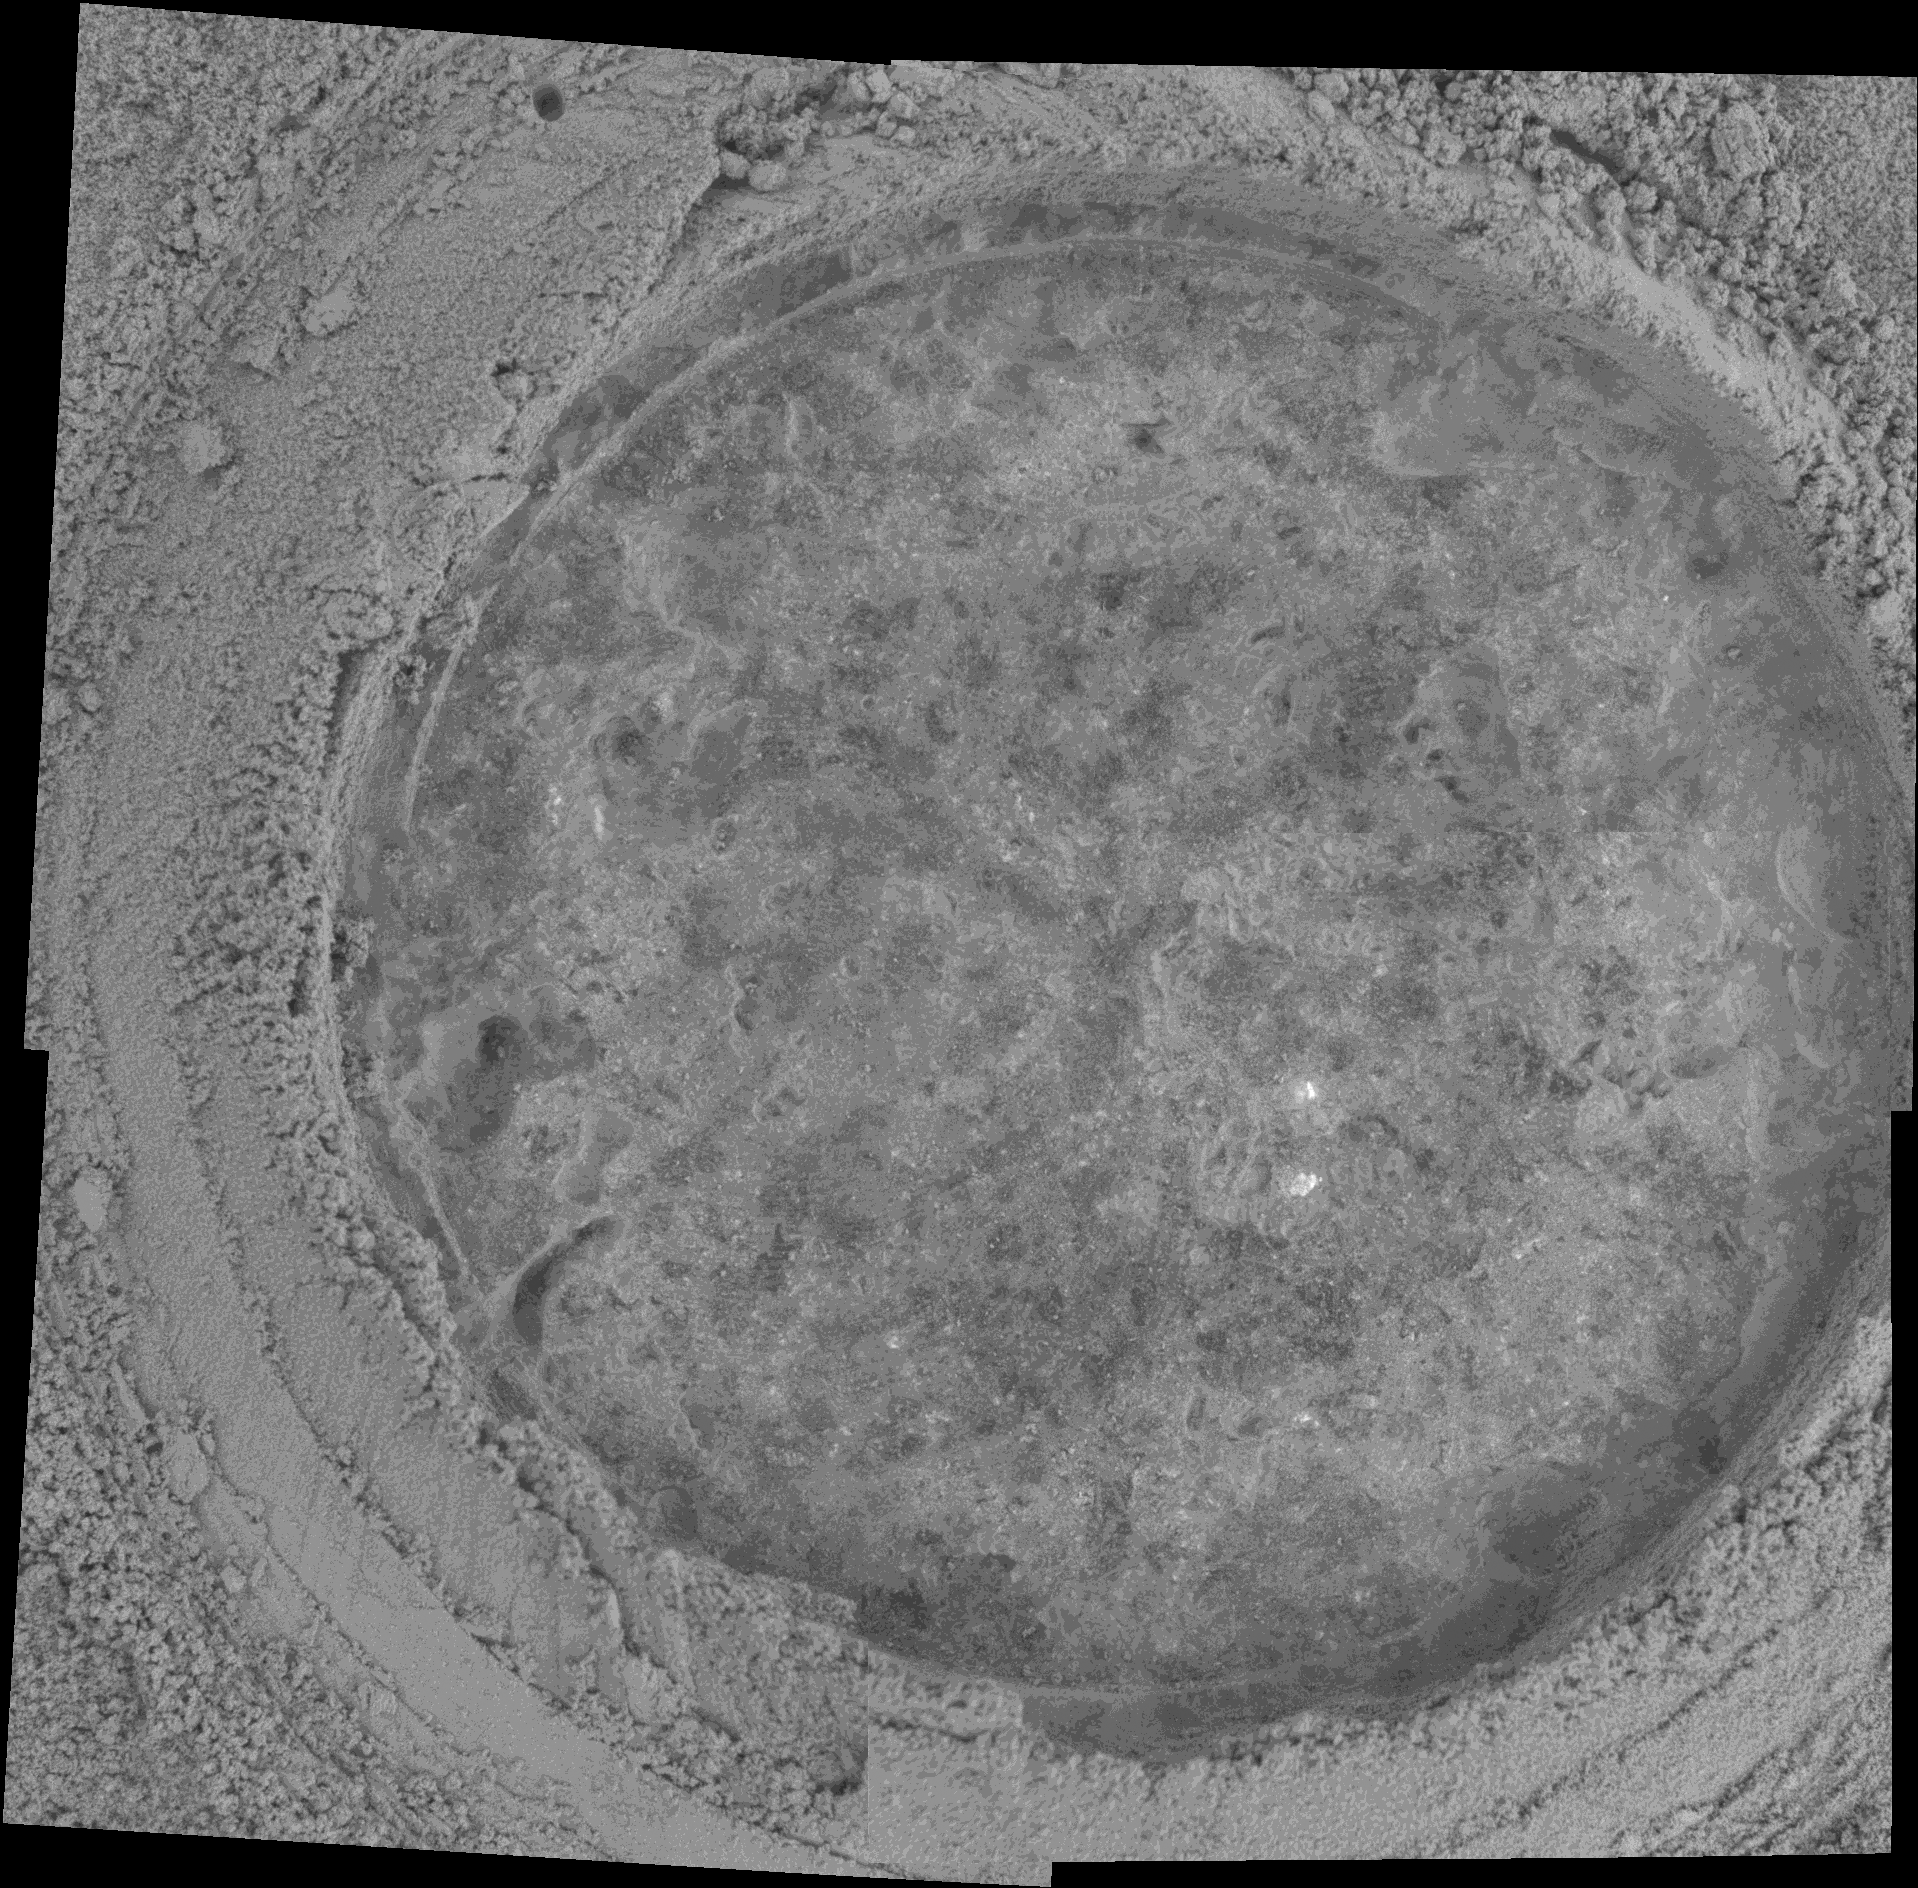

Abraded Target on Rock “Champagne” in Gusev Crater

NASA’s Mars Exploration Rover Spirit took this microscopic image of a target called “Bubbles” on a rock called “Champagne” after using its rock abrasion tool to grind a hole through the rock’s outer surface. The circular area where the rock’s interior is exposed is about 5 centimeters (2 inches) across. This rock is different from rocks out on the plains of Gusev Crater but is similar to other rocks in this area of the “Columbia Hills” in that it rich in phosphorus. Plagioclase, a mineral commonly found in igneous rocks, is also present in these rocks, according to analysis with Spirit’s miniature thermal emission spectrometer. By using the rover’s alpha particle X-ray spectrometer to collect data for multiple martian days, or sols, scientists are also beginning to get measurements of trace elements in the rocks. Spirit took the images that are combined into this mosaic on sol 358 (Jan. 3, 2005).

Credit: NASA/JPL/Cornell/USGS